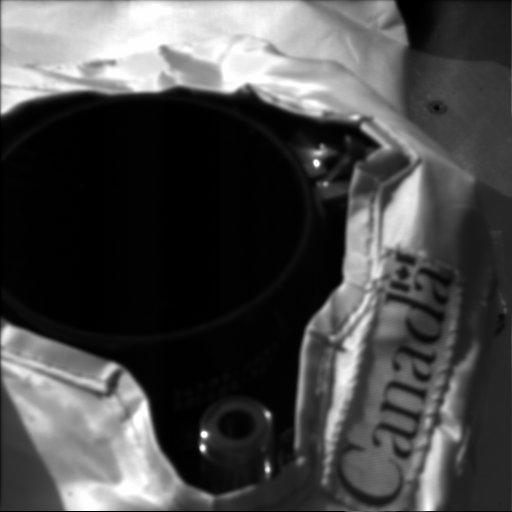

Weather Station’s Lidar in Action

This image of the Canadian-built Phoenix lidar in operation (with the cover open) was acquired at the Phoenix landing site on Sol 3. The Surface Stereo Imager (right) acquired this image at 11:40:12 local solar time. The camera pointing was elevation minus 47.2987 degrees and azimuth 225.325 degrees.

The Phoenix Mission is led by the University of Arizona, Tucson, on behalf of NASA. Project management of the mission is by NASA’s Jet Propulsion Laboratory, Pasadena, Calif. Spacecraft development is by Lockheed Martin Space Systems, Denver.

Photojournal Note: As planned, the Phoenix lander, which landed May 25, 2008 23:53 UTC, ended communications in November 2008, about six months after landing, when its solar panels ceased operating in the dark Martian winter.

Credit: NASA/JPL-Caltech/University of Arizona/Max Planck Institute